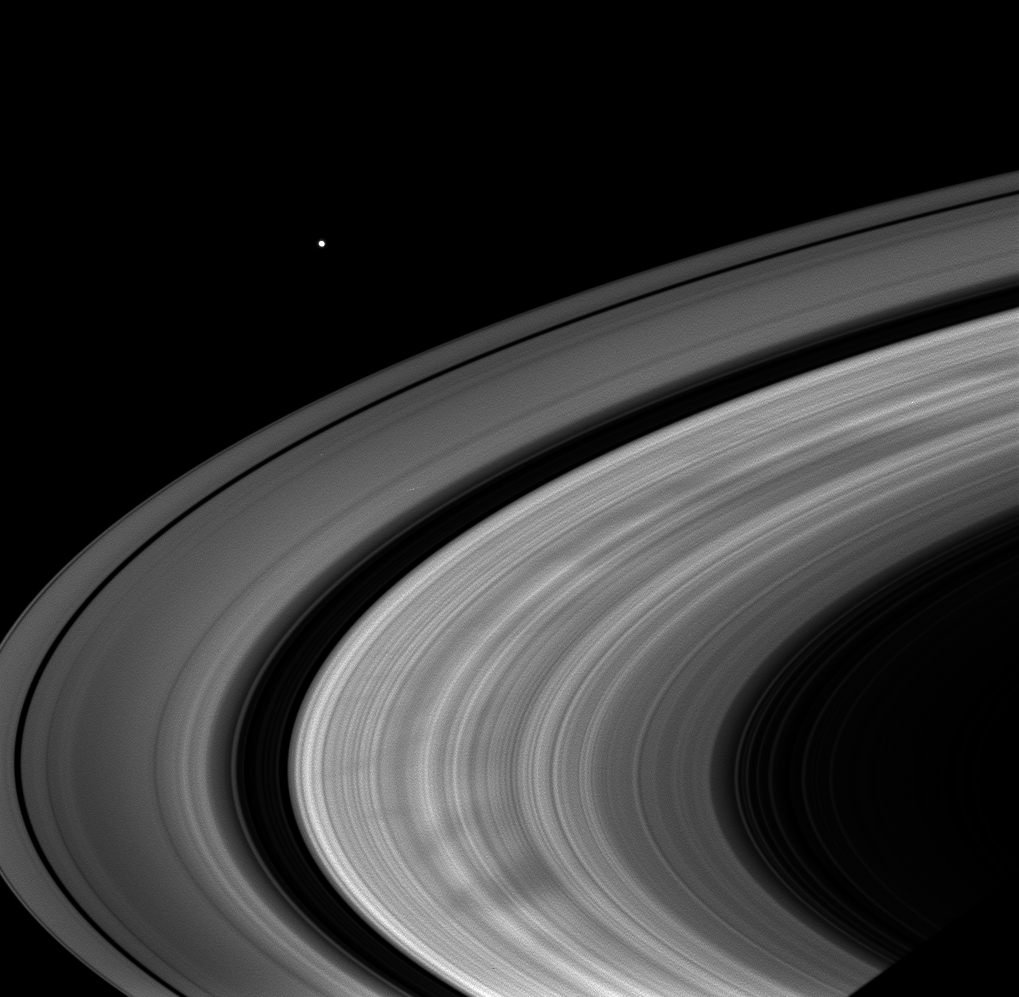

Spokes in the Morning

Broad, dark spokes in the B ring are clearly seen in this image of Saturn’s rings.

The spokes are finally becoming quite common, as they were during the Voyager flybys. These observations and others like it seem to support the idea that the spokes become most prominent near equinox.

The image was taken in visible light with the Cassini spacecraft wide-angle camera on Oct. 19, 2008 at a distance of approximately 1.011 million kilometers (628,000 miles) from Saturn and at a Sun-Saturn-spacecraft, or phase, angle of 29 degrees. Image scale is 57 kilometers (35 miles) per pixel.

Also visible in this image is the moon Janus off beyond the rings.

The Cassini-Huygens mission is a cooperative project of NASA, the European Space Agency and the Italian Space Agency. The Jet Propulsion Laboratory, a division of the California Institute of Technology in Pasadena, manages the mission for NASA’s Science Mission Directorate, Washington, D.C. The Cassini orbiter and its two onboard cameras were designed, developed and assembled at JPL. The imaging operations center is based at the Space Science Institute in Boulder, Colo.

Credit: NASA/JPL/Space Science Institute